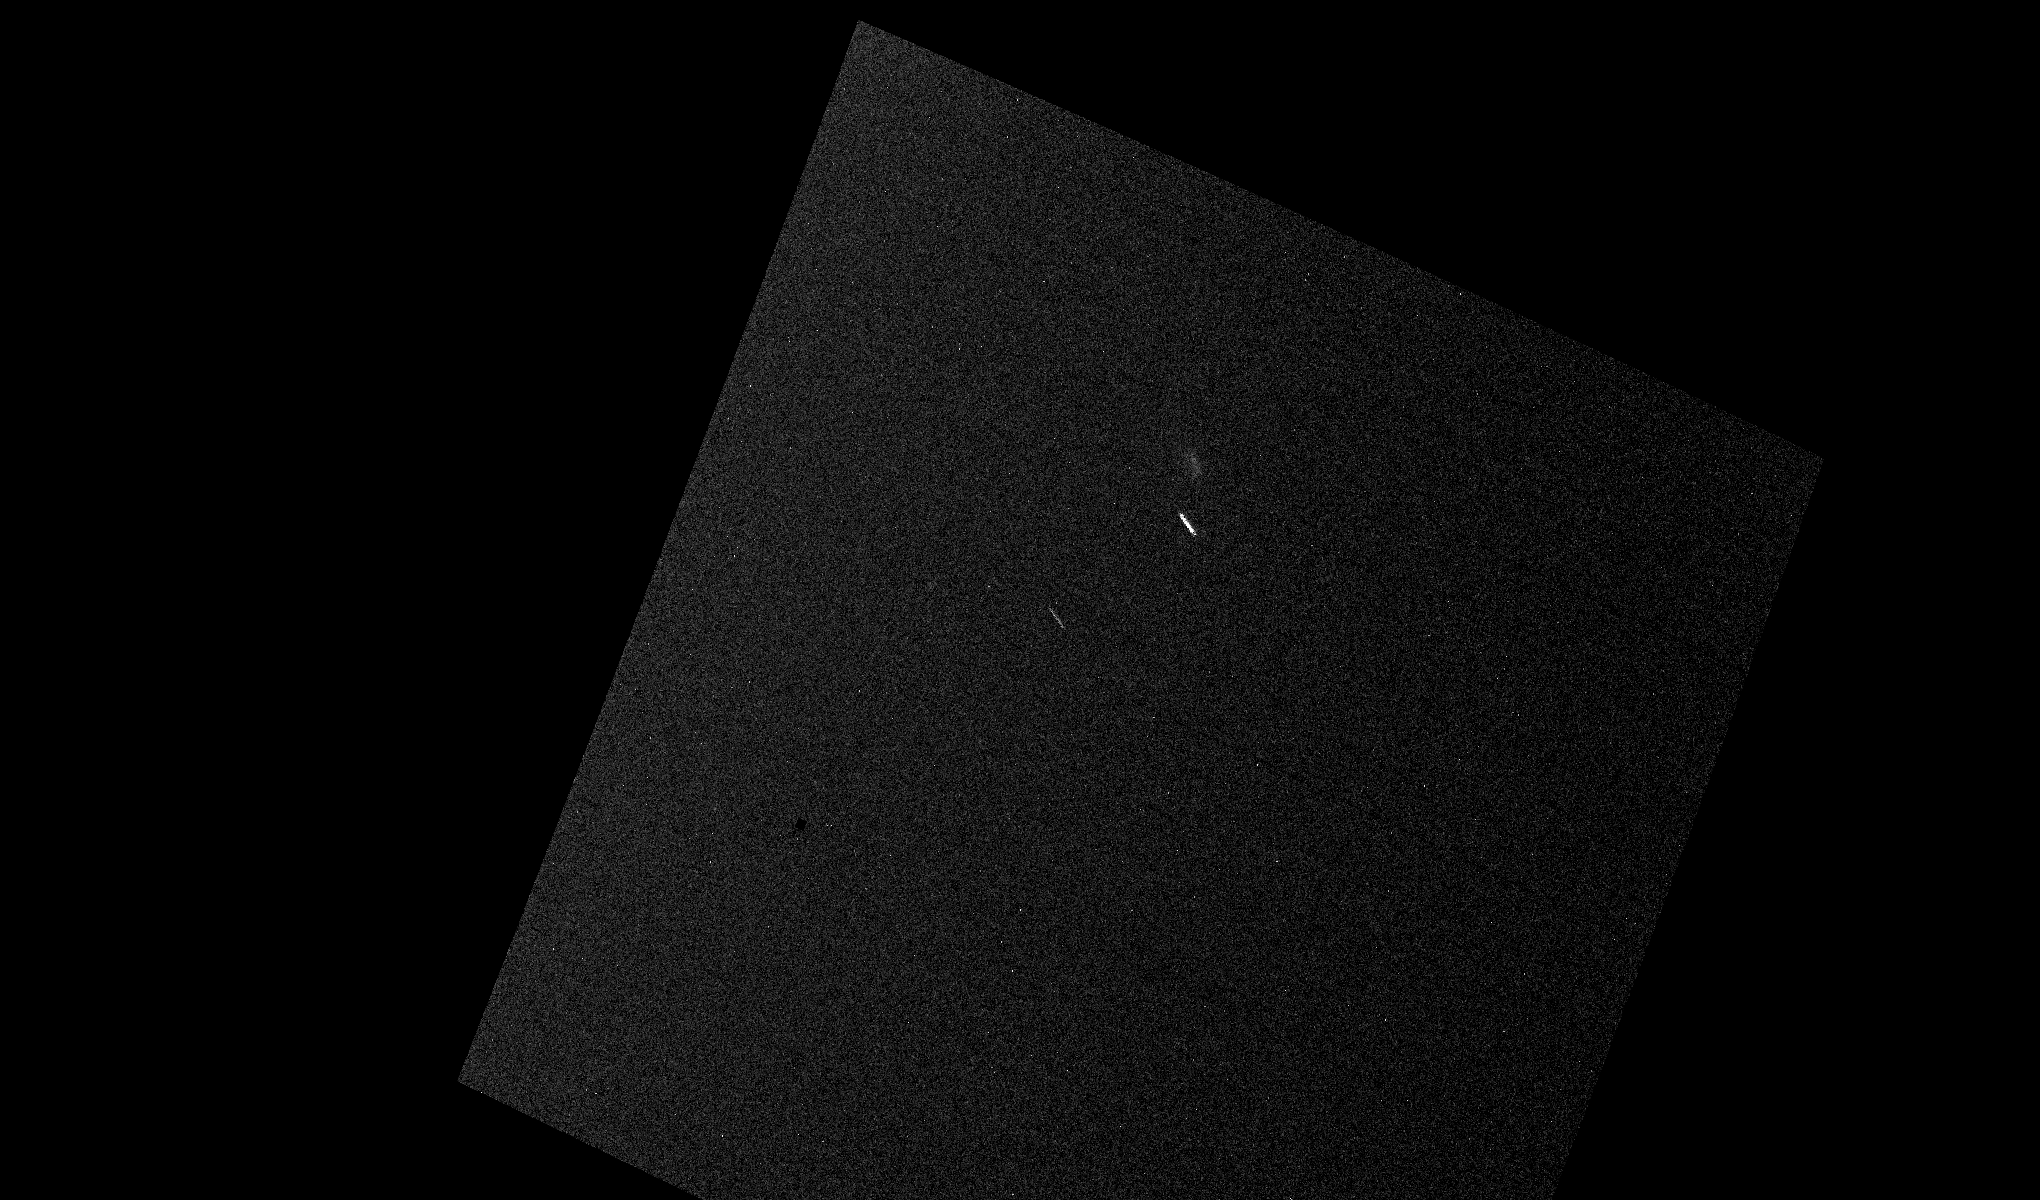

Mars Curiosity Rover Views Comet Siding Spring

This animation and still image of comet C/2013 A1 Siding Spring were taken by the Mast Camera (Mastcam) on NASA’s Curiosity Mars rover as the comet passed near the red planet on Oct. 19, 2014.

The animation consists of 10 exposures of 25 seconds each, taken between 2:33 p.m. PDT (5:33 EDT) and 3:54 p.m. PDT (6:34 EDT) on Oct. 19. The exposures are projected onto a celestial frame. The still is an image from the animation. Most of the specks are electronic noise. The short, straight streaks are stars.

In the still image, comet Siding Spring is visible as a faint smear just above and to the right of the brightest streak. In the animation, the comet moves across the image from right to left above the brightest streak.

Several other NASA instruments on Mars and in space also imaged comet Siding Spring’s Mars flyby. All images are available at http://mars.nasa.gov/comets/sidingspring.

NASA’s Jet Propulsion Laboratory, a division of the California Institute of Technology, Pasadena, manages the Mars Science Laboratory project for NASA’s Science Mission Directorate, Washington. JPL designed and built the project’s Curiosity rover.

Credit: NASA/JPL-Caltech/MSSS/TAMU